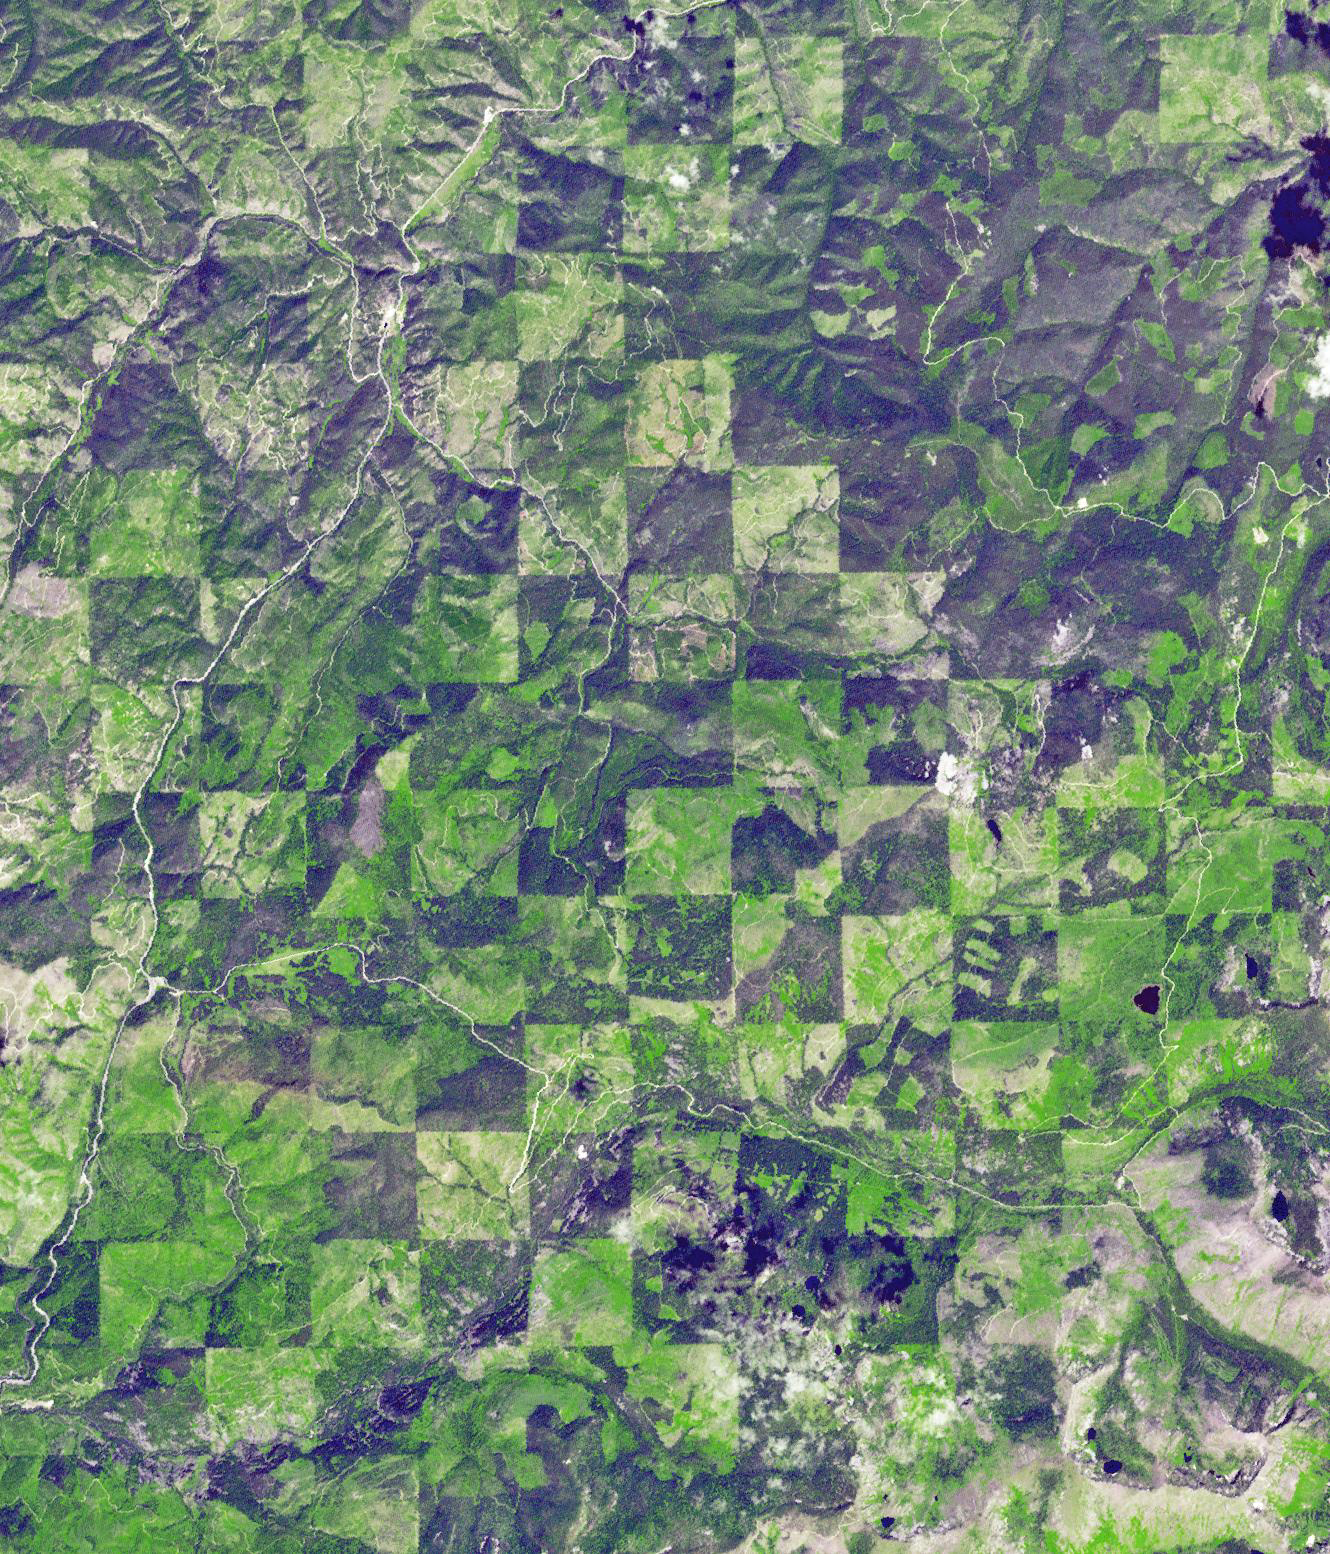

Idaho-Montana Logging

Logging operations have left a striking checkerboard pattern in the landscape along the Idaho-Montana border, sandwiched between Clearwater and Bitterroot National Forests. The 1 x 1 mile squares are harvested at different times, producing a pattern of varied timber density and re-growth stages. The image was acquired July 30, 2012, covers an area of 23 x 20 km, and is located at 46.6 degrees north, 114.5 degrees west.

With its 14 spectral bands from the visible to the thermal infrared wavelength region and its high spatial resolution of 15 to 90 meters (about 50 to 300 feet), ASTER images Earth to map and monitor the changing surface of our planet. ASTER is one of five Earth-observing instruments launched Dec. 18, 1999, on Terra. The instrument was built by Japan’s Ministry of Economy, Trade and Industry. A joint U.S./Japan science team is responsible for validation and calibration of the instrument and data products.

The broad spectral coverage and high spectral resolution of ASTER provides scientists in numerous disciplines with critical information for surface mapping and monitoring of dynamic conditions and temporal change. Example applications are: monitoring glacial advances and retreats; monitoring potentially active volcanoes; identifying crop stress; determining cloud morphology and physical properties; wetlands evaluation; thermal pollution monitoring; coral reef degradation; surface temperature mapping of soils and geology; and measuring surface heat balance.

The U.S. science team is located at NASA’s Jet Propulsion Laboratory, Pasadena, Calif. The Terra mission is part of NASA’s Science Mission Directorate, Washington, D.C.

Credit: NASA/GSFC/METI/ERSDAC/JAROS, and U.S./Japan ASTER Science Team